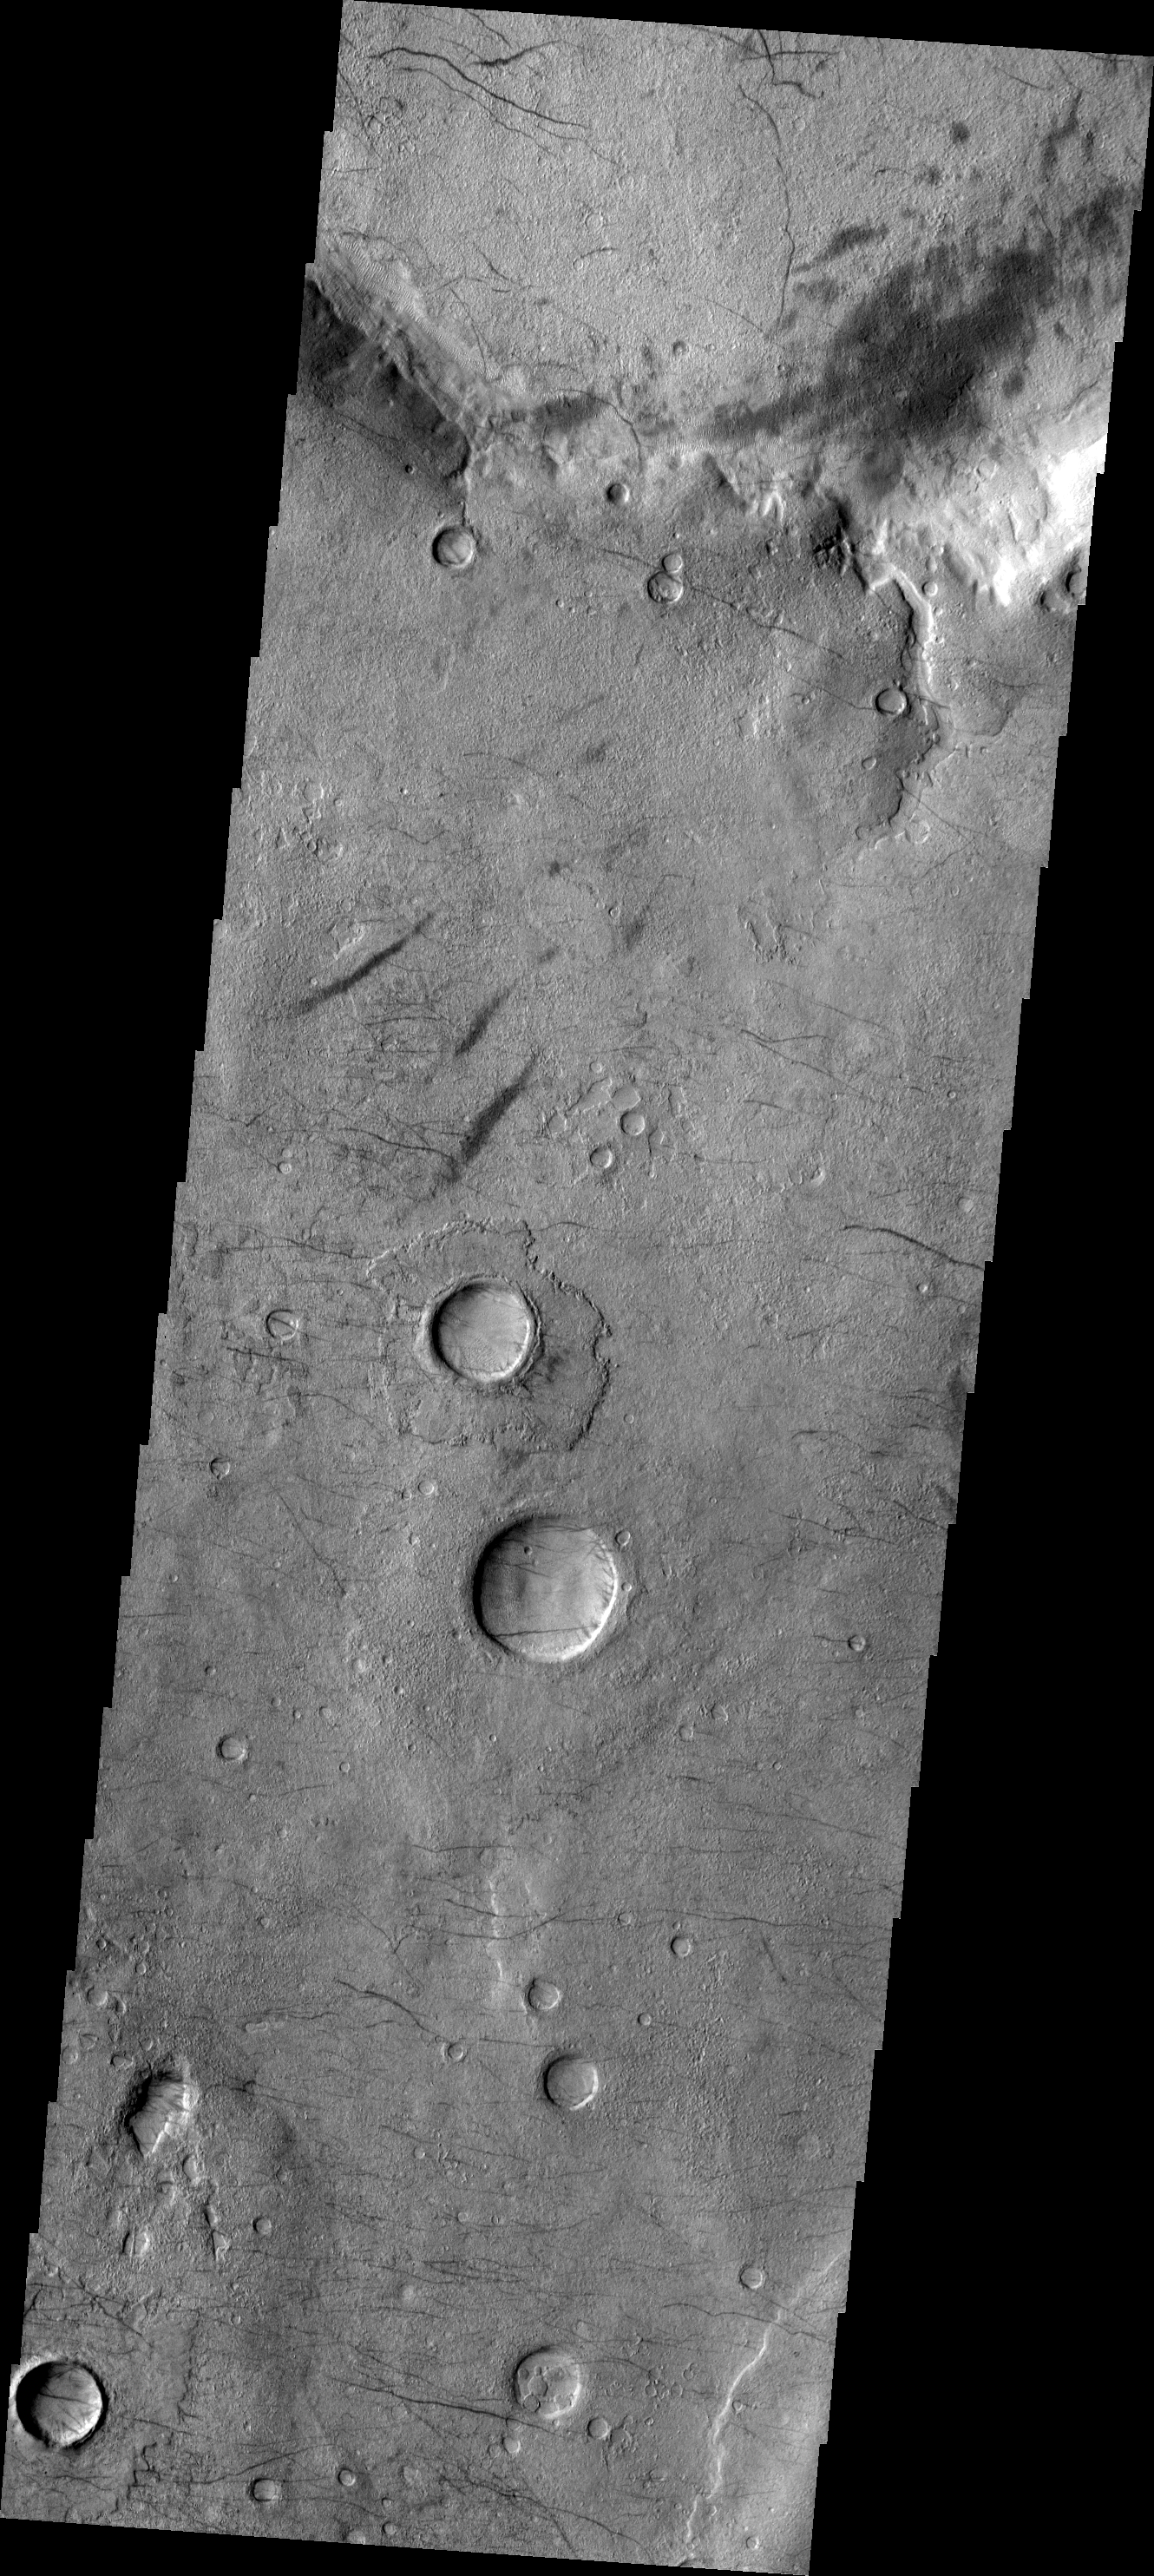

Dust Devil Tracks

These dust devil tracks are located in Noachis Terra.

Image information: VIS instrument. Latitude -46.8N, Longitude 13.8E. 17 meter/pixel resolution.

Please see the THEMIS Data Citation Note for details on crediting THEMIS images.

Note: this THEMIS visual image has not been radiometrically nor geometrically calibrated for this preliminary release. An empirical correction has been performed to remove instrumental effects. A linear shift has been applied in the cross-track and down-track direction to approximate spacecraft and planetary motion. Fully calibrated and geometrically projected images will be released through the Planetary Data System in accordance with Project policies at a later time.

NASA’s Jet Propulsion Laboratory manages the 2001 Mars Odyssey mission for NASA’s Office of Space Science, Washington, D.C. The Thermal Emission Imaging System (THEMIS) was developed by Arizona State University, Tempe, in collaboration with Raytheon Santa Barbara Remote Sensing. The THEMIS investigation is led by Dr. Philip Christensen at Arizona State University. Lockheed Martin Astronautics, Denver, is the prime contractor for the Odyssey project, and developed and built the orbiter. Mission operations are conducted jointly from Lockheed Martin and from JPL, a division of the California Institute of Technology in Pasadena.

Credit: NASA/JPL/ASU